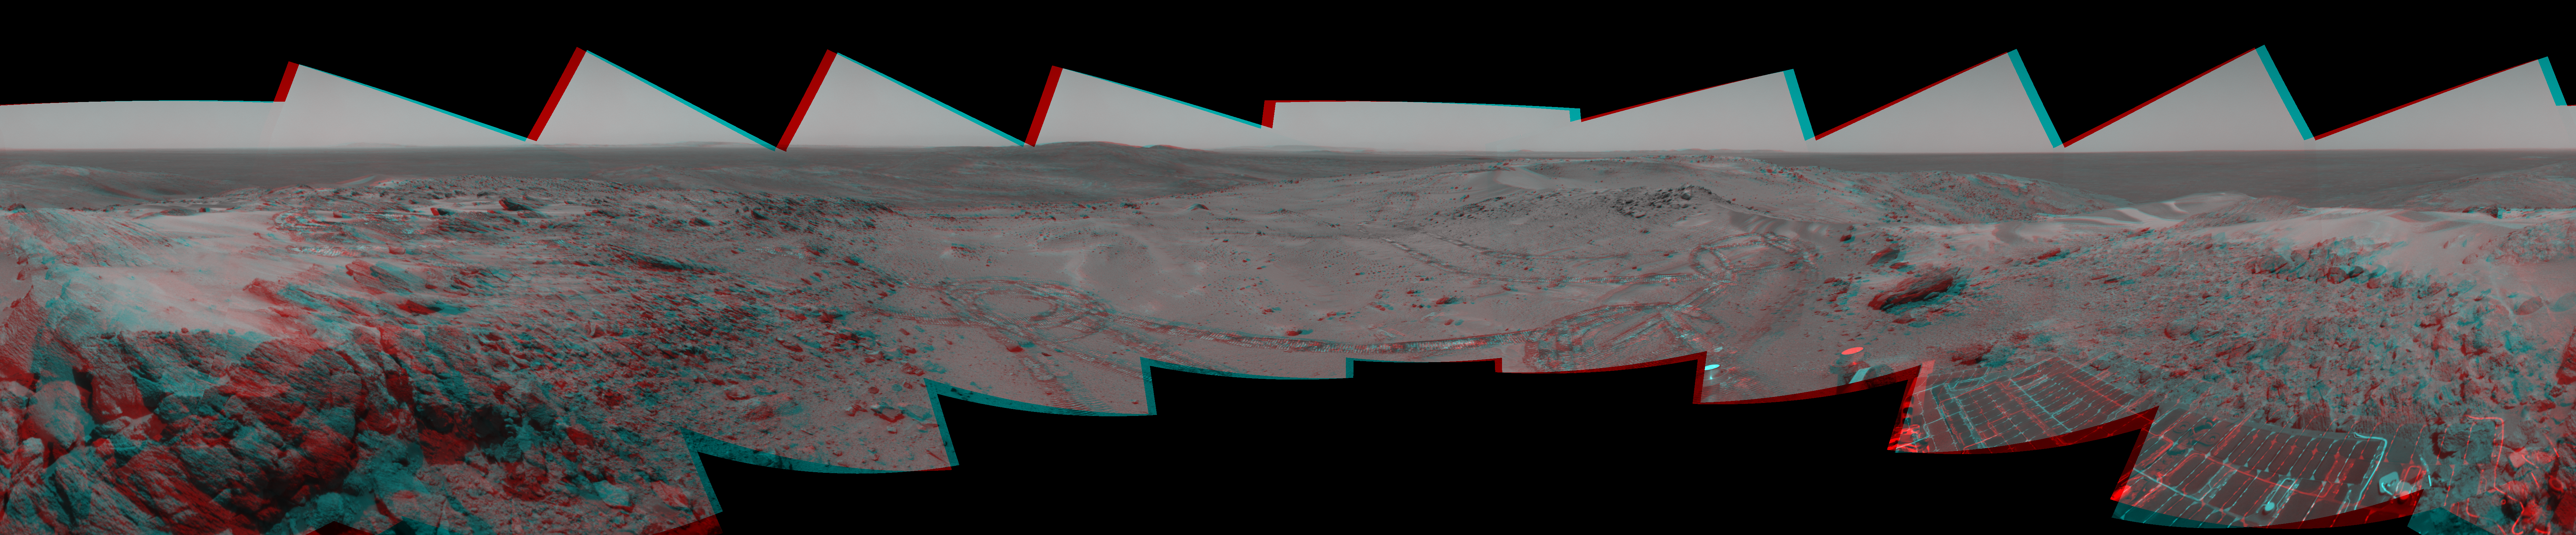

Looking Back at Spirit’s Trail to the Summit (Stereo)

Before moving on to explore more of Mars, NASA’s Mars Exploration Rover Spirit looked back at the long and winding trail of twin wheel tracks the rover created to get to the top of “Husband Hill.” Spirit spent several days in October 2005 at this location, perched on a lofty, rock-strewn incline next to a precarious outcrop nicknamed “Hillary.” Researchers helped the rover make several wheel adjustments to get solid footing before conducting scientific analysis of the rock outcrop. The rock turned out to be similar in appearance and composition to a rock target called “Jibsheet” PIA07979 that the rover had studied several months earlier and hundreds of meters away.

To the west are the slopes of the “Columbia Hills,” so named for the astronauts of the Space Shuttle Columbia. Beyond the hills are the flat plains and rim of Gusev Crater.

Spirit took this 360-degree panorama of images with its navigation camera on the 627th Martian day, or sol, (Oct. 7, 2005) of its exploration of Gusev Crater on Mars. This stereo view is presented in a cylindrical-perspective projection with geometric seam correction.

Credit: NASA/JPL-Caltech